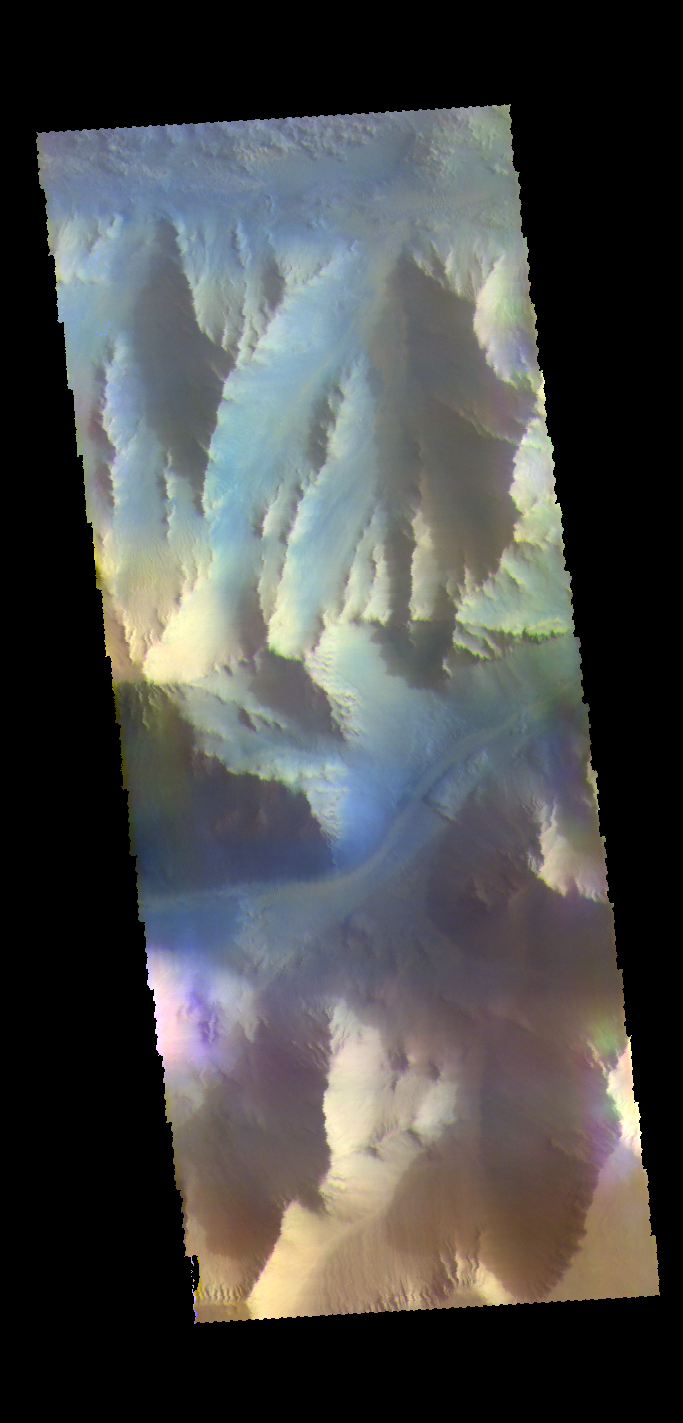

Ius Chasma – False Color

This VIS image shows part of the southern cliff face of Ius Chasma.

The THEMIS VIS camera contains 5 filters. The data from different filters can be combined in multiple ways to create a false color image. These false color images may reveal subtle variations of the surface not easily identified in a single band image.

Credit: NASA/JPL-Caltech/ASU